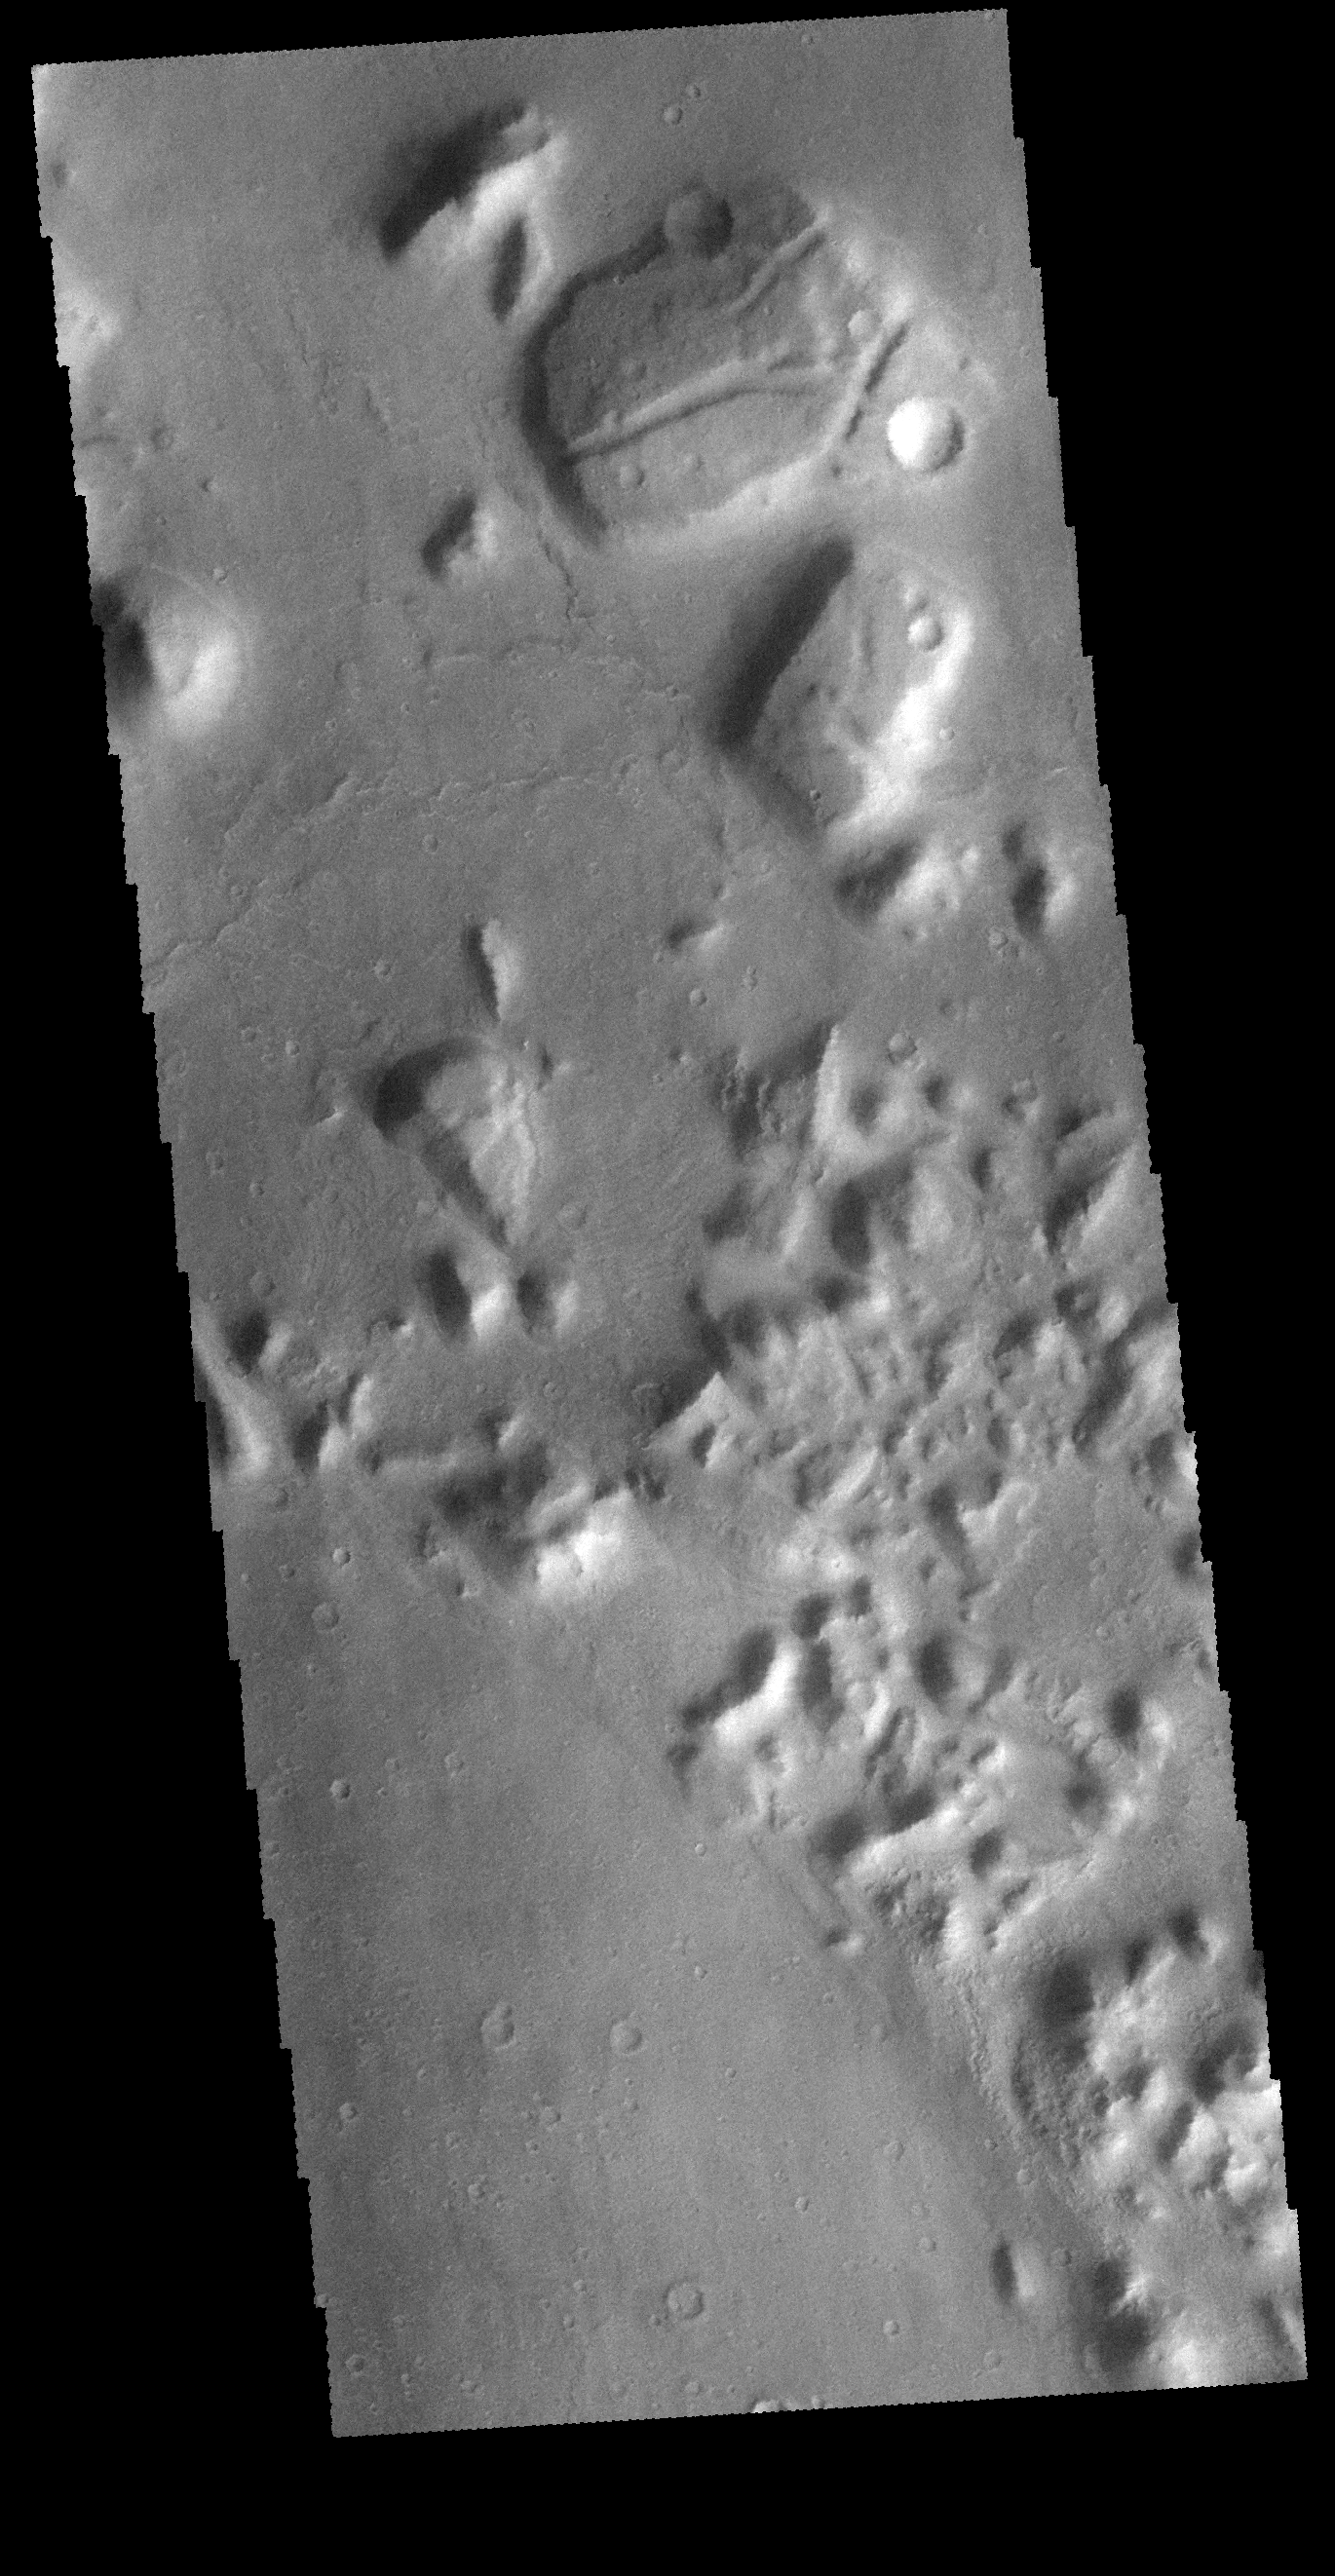

THEMIS Art #139

Do you see what I see? Is that a dinosaur head at the top of the image?

Credit: NASA/JPL-Caltech/ASU